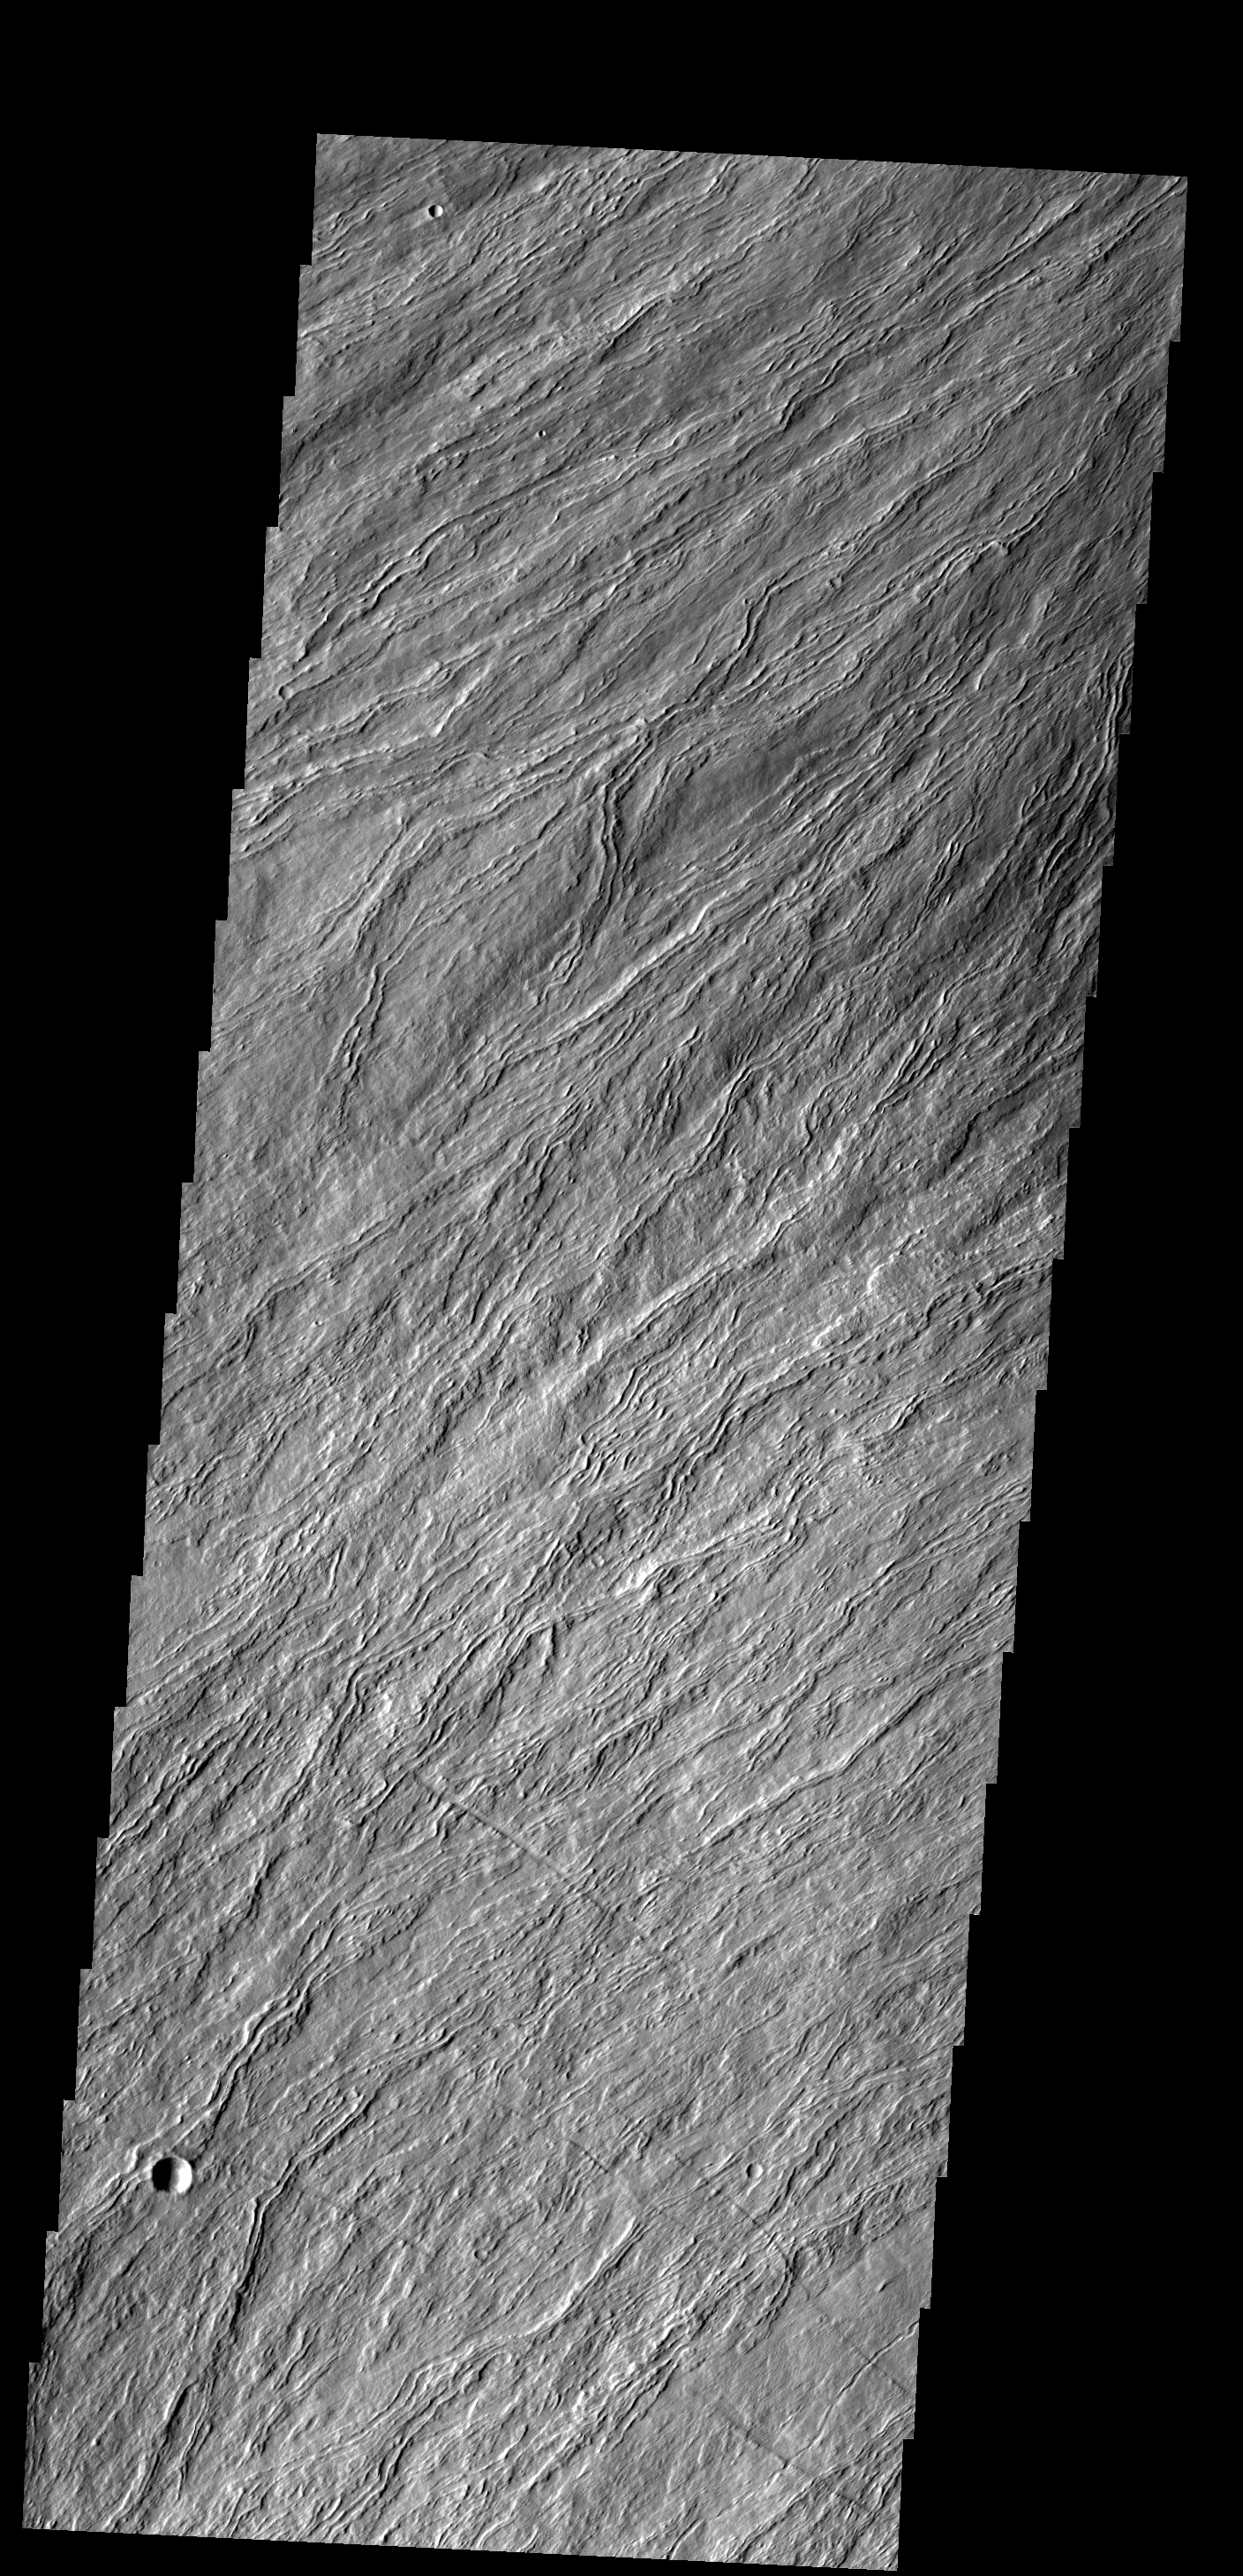

Flank Flows

The narrow, channelized lava flows in this image occur on the flank of Olympus Mons.

Image information: VIS instrument. Latitude 15.9N, Longitude 223.1E. 18 meter/pixel resolution.

Please see the THEMIS Data Citation Note for details on crediting THEMIS images.

Note: this THEMIS visual image has not been radiometrically nor geometrically calibrated for this preliminary release. An empirical correction has been performed to remove instrumental effects. A linear shift has been applied in the cross-track and down-track direction to approximate spacecraft and planetary motion. Fully calibrated and geometrically projected images will be released through the Planetary Data System in accordance with Project policies at a later time.

NASA’s Jet Propulsion Laboratory manages the 2001 Mars Odyssey mission for NASA’s Office of Space Science, Washington, D.C. The Thermal Emission Imaging System (THEMIS) was developed by Arizona State University, Tempe, in collaboration with Raytheon Santa Barbara Remote Sensing. The THEMIS investigation is led by Dr. Philip Christensen at Arizona State University. Lockheed Martin Astronautics, Denver, is the prime contractor for the Odyssey project, and developed and built the orbiter. Mission operations are conducted jointly from Lockheed Martin and from JPL, a division of the California Institute of Technology in Pasadena.

Credit: NASA/JPL/ASU